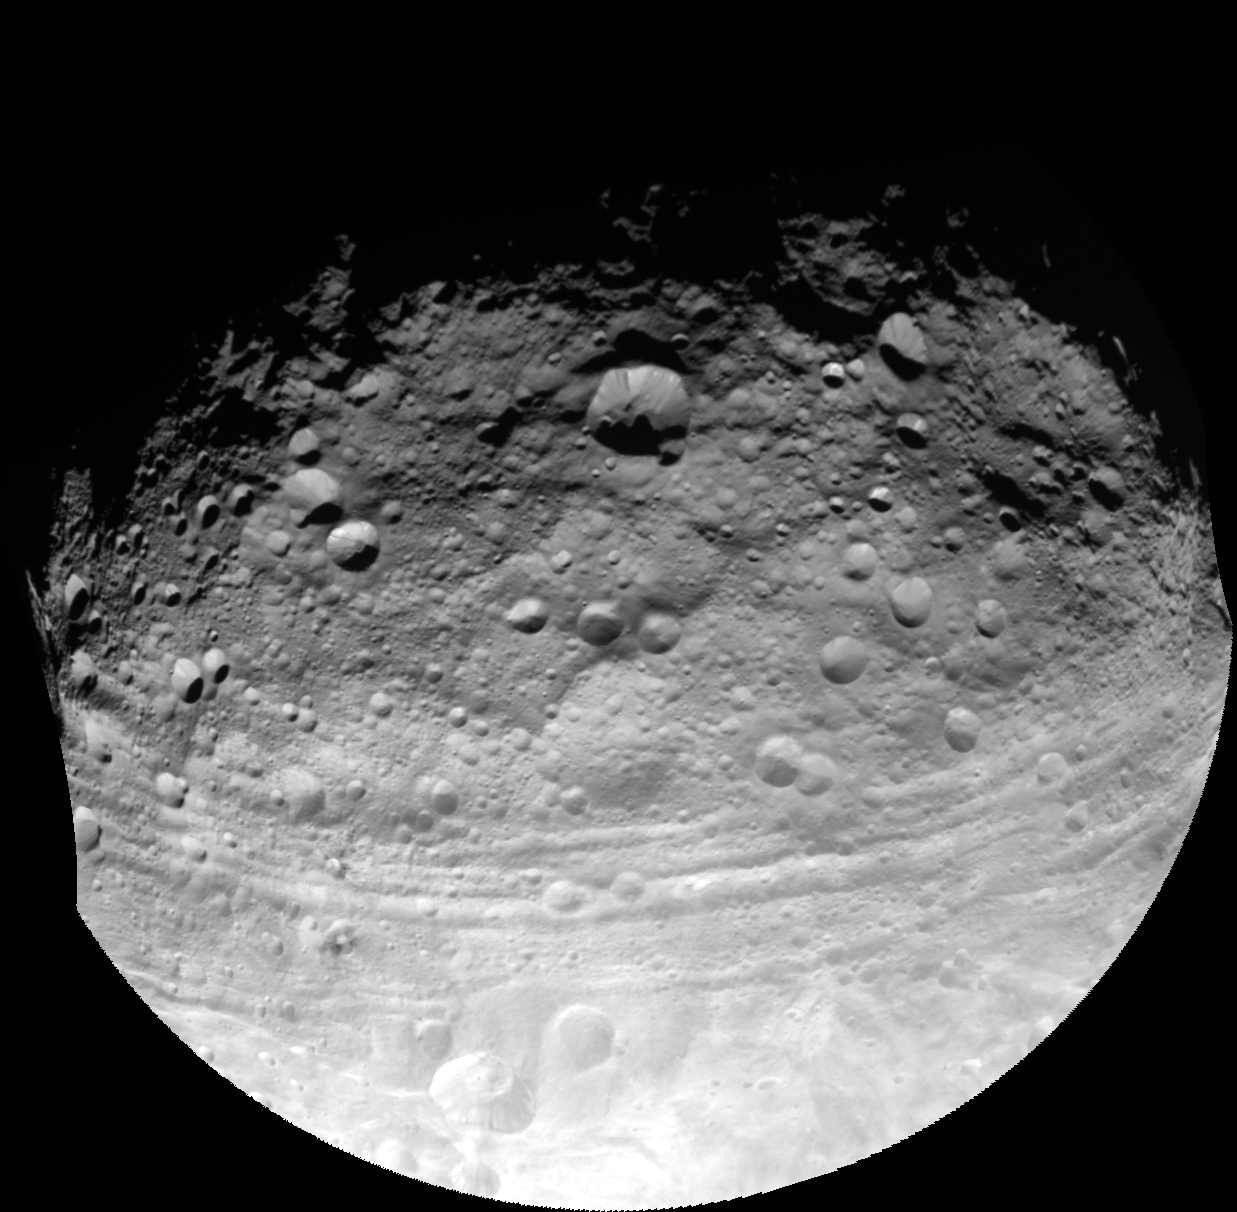

Capturing the Surface of Asteroid Vesta

This full view of the giant asteroid Vesta was taken by NASA’s Dawn spacecraft, as part of a rotation characterization sequence on July 24, 2011, at a distance of 3,200 miles (5,200 kilometers). A rotation characterization sequence helps the scientists and engineers by giving an initial overview of the character of the surface as Vesta rotated underneath the spacecraft. This view of Vesta shows impact craters of various sizes and grooves parallel to the equator. The resolution of this image is about 500 meters per pixel.

The Dawn mission to Vesta and Ceres is managed by NASA’s Jet Propulsion Laboratory, a division of the California Institute of Technology, Pasadena, Calif., for NASA’s Science Mission Directorate, Washington. UCLA is responsible for overall Dawn mission science. The Dawn framing cameras were developed and built under the leadership of the Max Planck Institute for Solar System Research, Katlenburg-Lindau, Germany, with significant contributions by DLR German Aerospace Center, Institute of Planetary Research, Berlin, and in coordination with the Institute of Computer and Communication Network Engineering, Braunschweig. The Framing Camera project is funded by the Max Planck Society, DLR, and NASA/JPL.

Credit: NASA/JPL-Caltech/UCLA/MPS/DLR/IDA